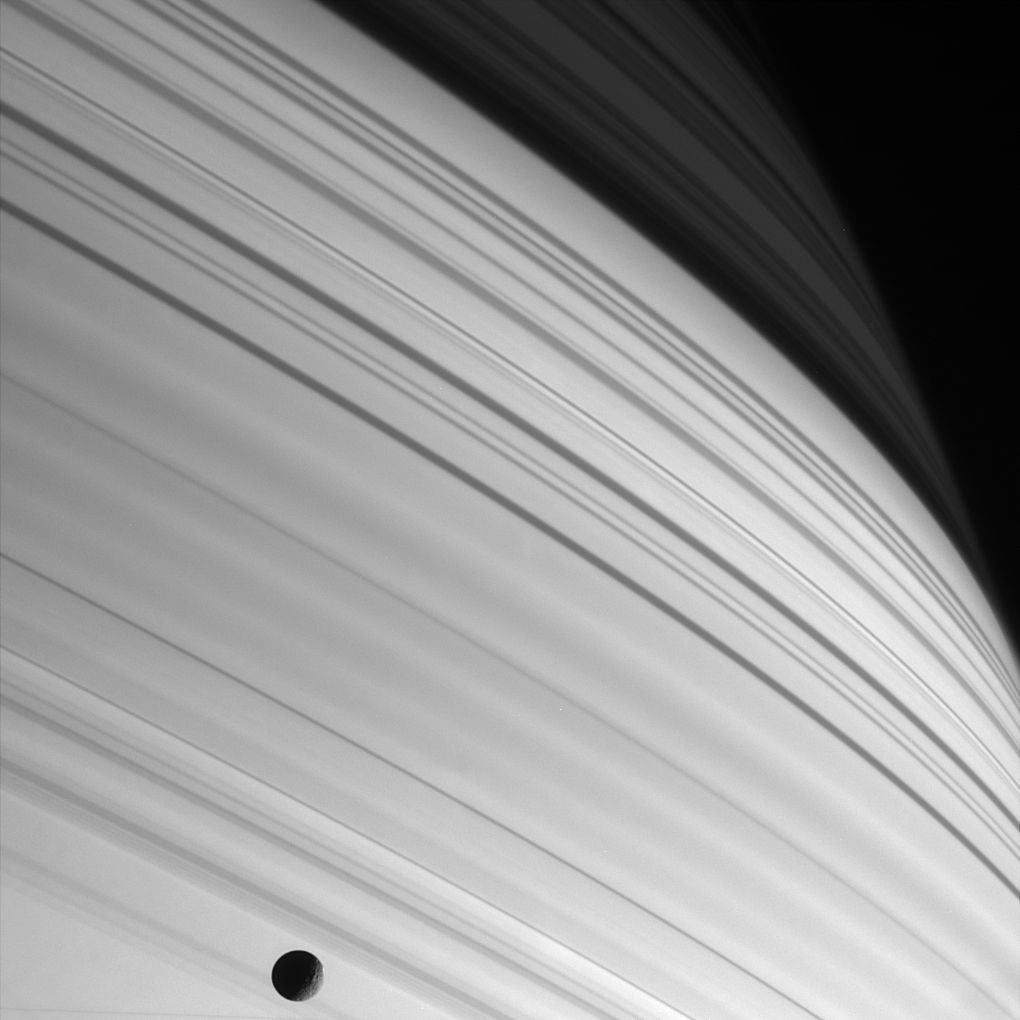

Sun-striped Saturn

In a dazzling and dramatic portrait painted by the Sun, the long thin shadows of Saturn’s rings sweep across the planet’s northern latitudes. Within the shadows, bright bands represent areas where the ring material is less dense, while dark strips and wave patterns reveal areas of denser material.

The shadow darkens sharply near upper right, corresponding to the boundary of the thin C ring with the denser B ring. A wide-field, natural color view of these shadows can be seen in PIA06164.

The globe of Saturn’s moon Mimas (398 kilometers, or 247 miles across) has wandered into view near the bottom of the frame. A few of the large craters on this small moon are visible.

The image was taken with the Cassini spacecraft narrow angle camera on Jan. 18, 2005, at a distance of 1.4 million kilometers (889,000 miles) from Saturn using a filter sensitive to wavelengths of infrared light centered at 752 nanometers. The image scale is 9 kilometers (5.5 miles) per pixel.

The Cassini-Huygens mission is a cooperative project of NASA, the European Space Agency and the Italian Space Agency. The Jet Propulsion Laboratory, a division of the California Institute of Technology in Pasadena, manages the mission for NASA’s Science Mission Directorate, Washington, D.C. The Cassini orbiter and its two onboard cameras were designed, developed and assembled at JPL. The imaging team is based at the Space Science Institute, Boulder, Colo.

Credit: NASA/JPL/Space Science Institute